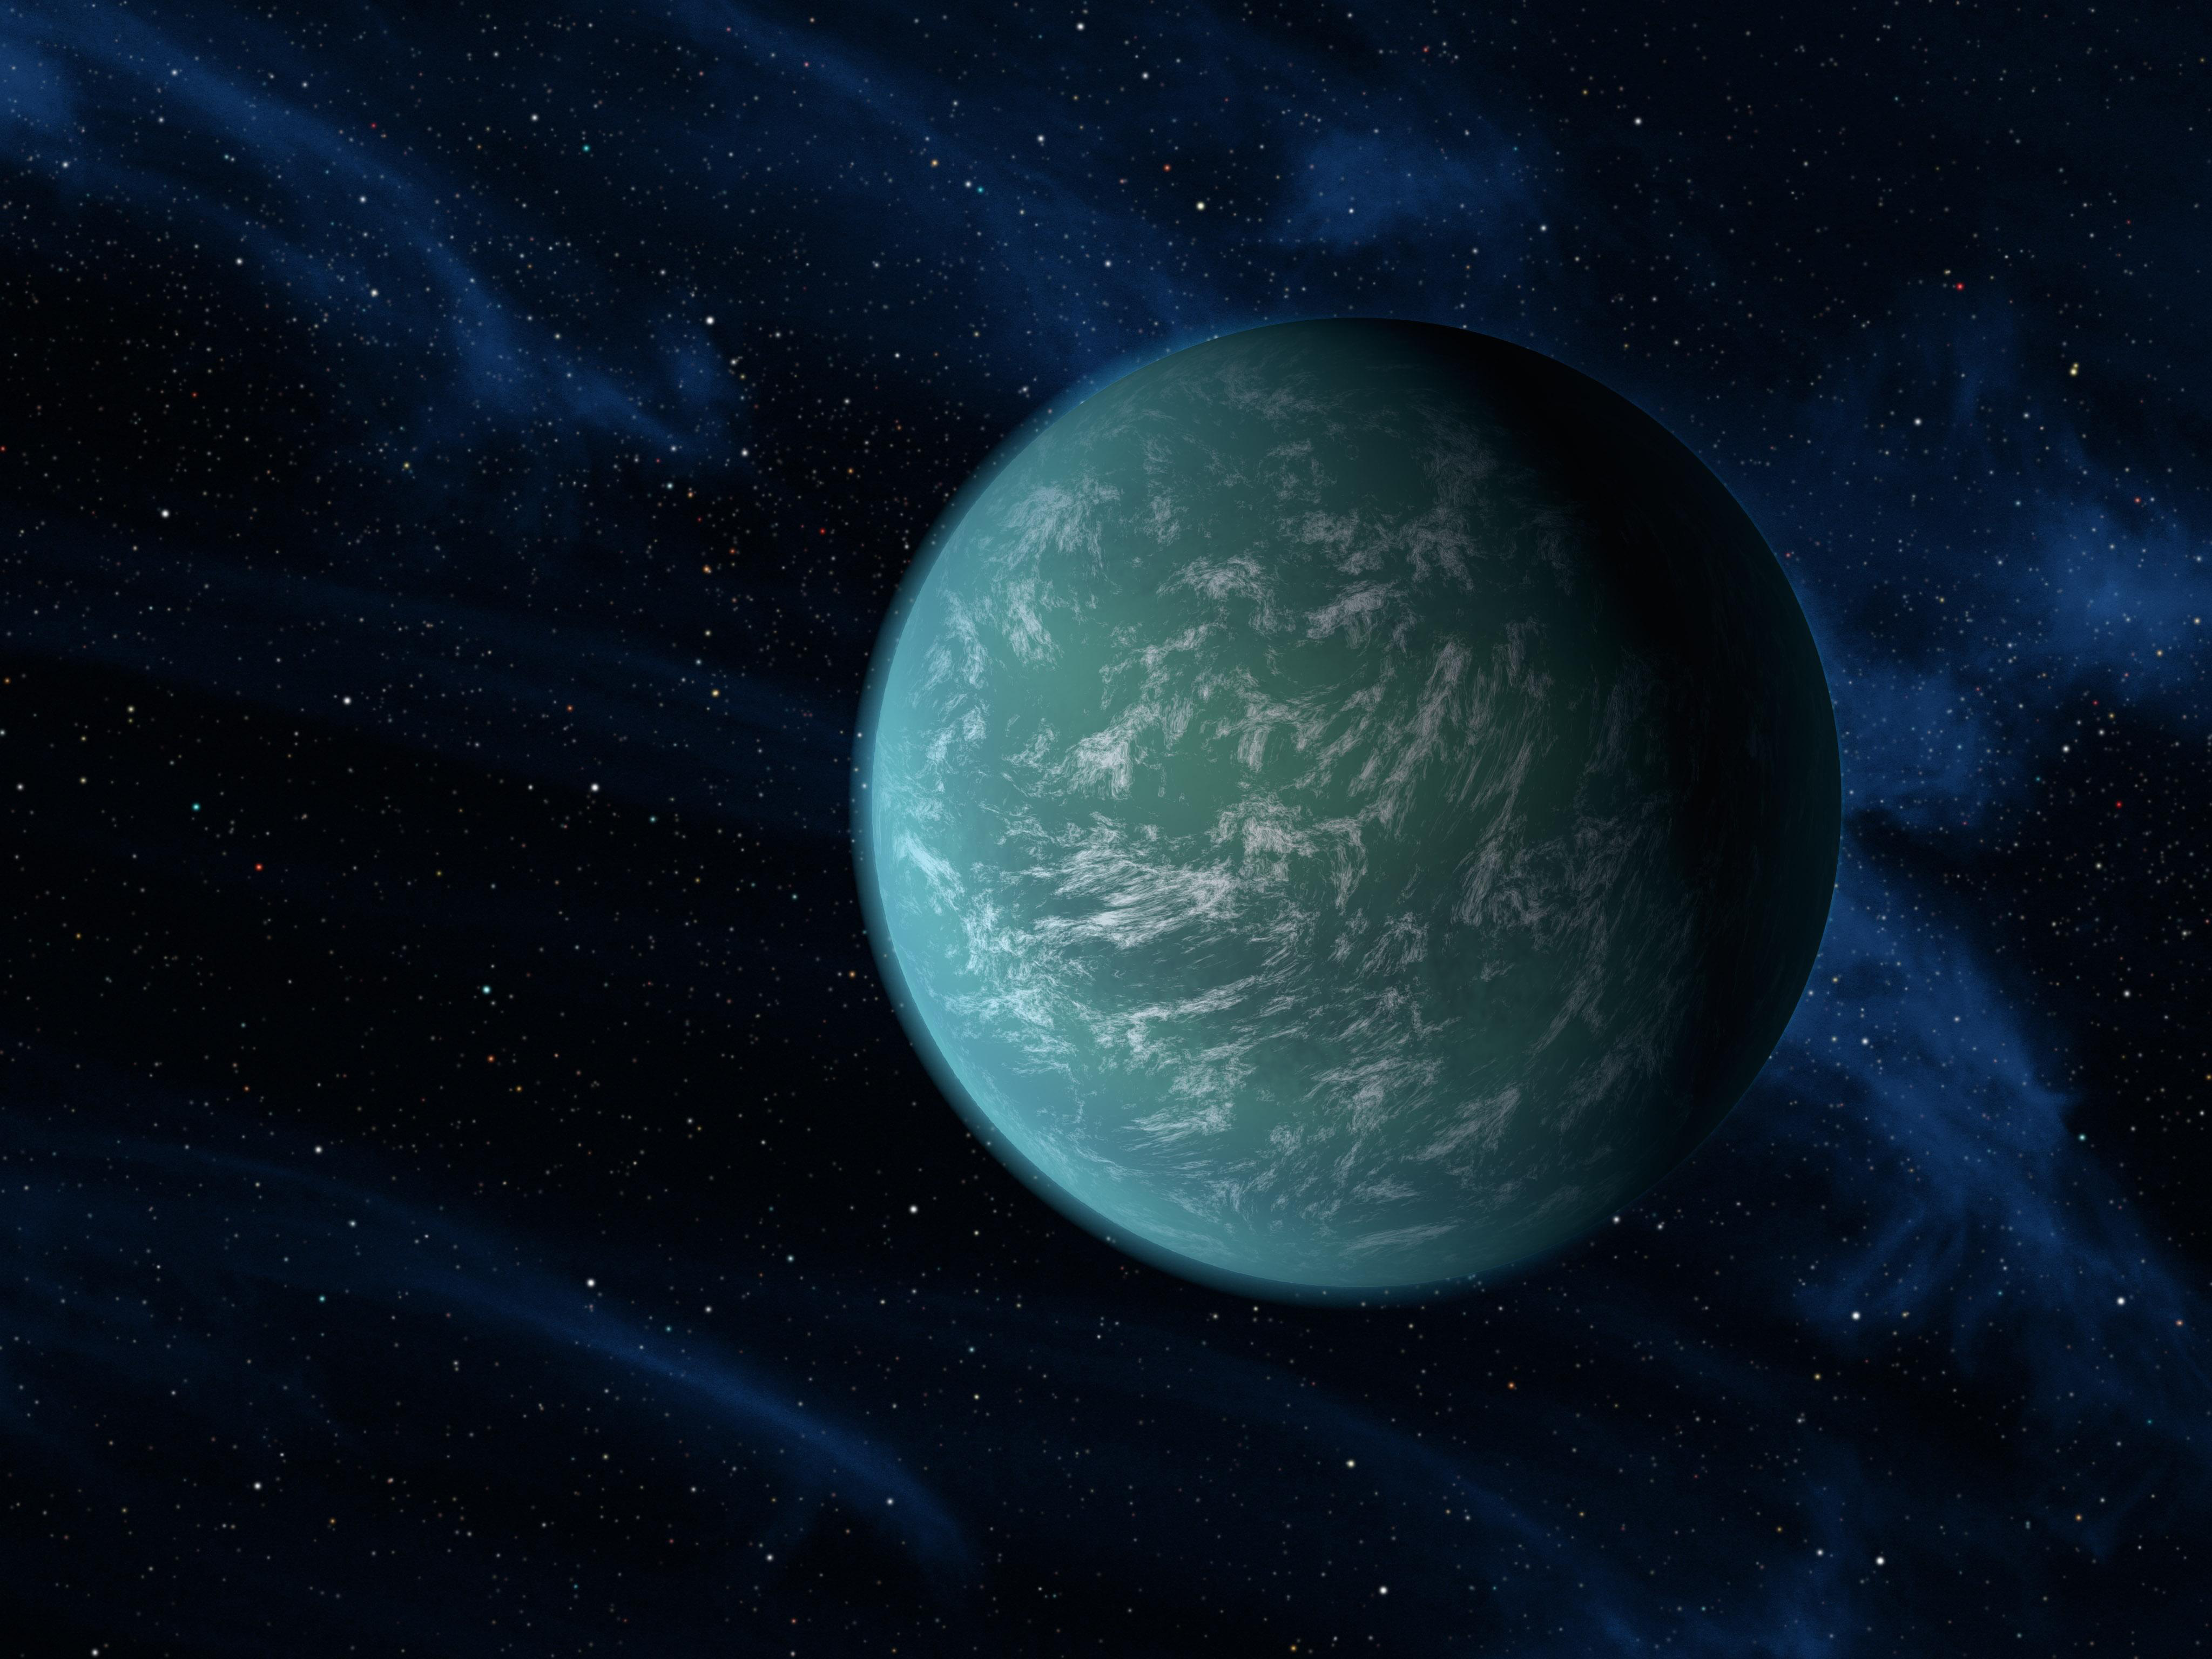

Closer to Finding an Earth (Artist’s Concept)

This artist’s conception illustrates Kepler-22b, a planet known to comfortably circle in the habitable zone of a sun-like star. It is the first planet that NASA’s Kepler mission has confirmed to orbit in a star’s habitable zone — the region around a star where liquid water, a requirement for life on Earth, could persist. The planet is 2.4 times the size of Earth, making it the smallest yet found to orbit in the middle of the habitable zone of a star like our sun.

Scientists do not yet know if the planet has a predominantly rocky, gaseous or liquid composition. It’s possible that the world would have clouds in its atmosphere, as depicted here in the artist’s interpretation.

Credit: NASA/JPL-Caltech/Ames